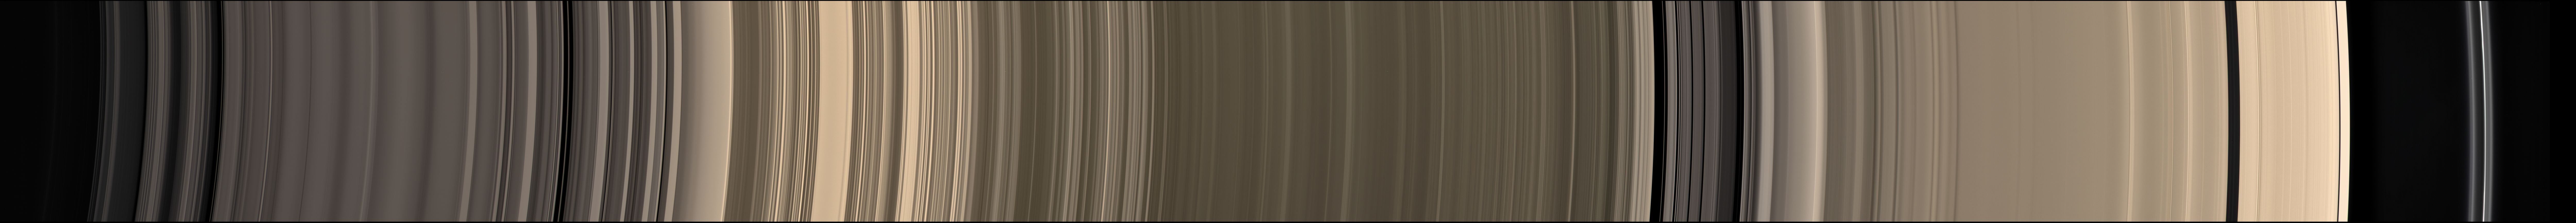

Expanse of Ice

Click on the partial image for full view of annotated version

A scan across Saturn’s incredible halo of ice rings yields a study in precision and order.

This natural color mosaic was acquired by the Cassini spacecraft as it soared 39 degrees above the unilluminated side of the rings.

Major named gaps are labeled at the top. The main rings themselves, along with the F ring, are labeled at the bottom, along with their inner and outer boundaries.

This mosaic was constructed from narrow-angle camera images taken immediately after the wide-angle camera mosaic PIA08388. Radial features can be seen in the rings that are about ten times smaller than in the wide-angle view. This scan is rotated 180 degrees compared to PIA08388 in order to present the rings with distance from Saturn increasing left to right.

The view combines 45 images — 15 separate sets of red, green and blue images — taken over the course of about 2.5 hours, as Cassini scanned across the rings.

The images in this view were obtained on May 9, 2007, at a distance of approximately 1.1 million kilometers (700,000 miles) from Saturn. Image scale in the radial (horizontal) direction is about 6 kilometers (4 miles) per pixel.

The Cassini-Huygens mission is a cooperative project of NASA, the European Space Agency and the Italian Space Agency. The Jet Propulsion Laboratory, a division of the California Institute of Technology in Pasadena, manages the mission for NASA’s Science Mission Directorate, Washington, D.C. The Cassini orbiter and its two onboard cameras were designed, developed and assembled at JPL. The imaging operations center is based at the Space Science Institute in Boulder, Colo.

Credit: NASA/JPL/Space Science Institute